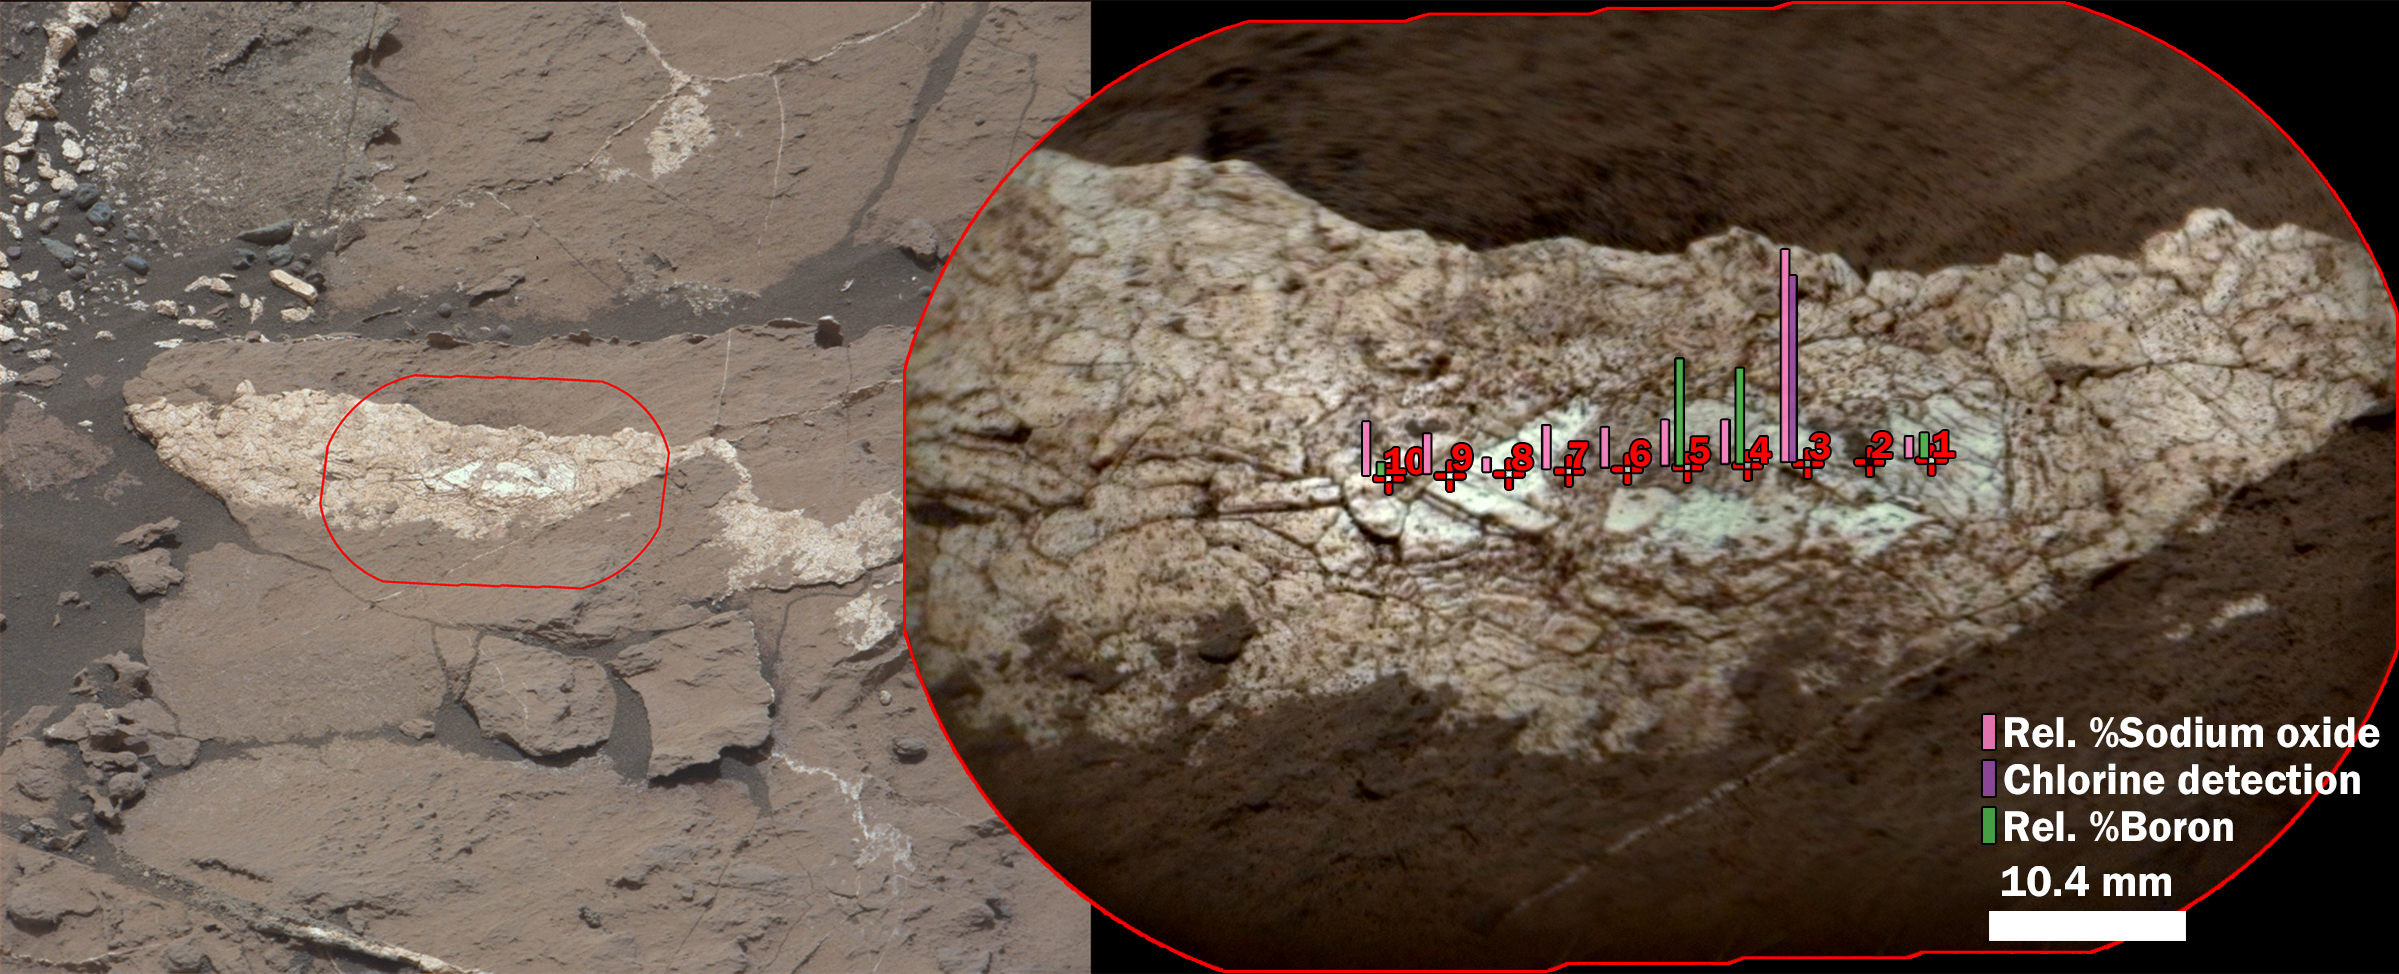

Boron, Sodium and Chlorine in Mineral Vein ‘Diyogha,’ Mars

Examination of a calcium sulfate vein called “Diyogha” by the Chemical and Camera (ChemCam) instrument on NASA’s Curiosity Mars rover found boron, sodium and chlorine.

At left, an image from Curiosity’s Mast Camera (Mastcam) shows the context of the pale vein in mudstone of the Murray formation on lower Mount Sharp. A red outline marks the area included in a magnified view, at right, from ChemCam’s remote micro-imager. The magnified view is annotated with indicators of boron, sodium and chlorine content detected by ChemCam at individual points hit with the instrument’s laser.

Targets such as Diyogha indicate that the calcium sulfate veins in the Murray bedrock may have a source that is rich in evaporite minerals. Boron, chlorine and sodium all can be present in evaporites. Diyogha was examined on Sept. 7, 2016, during the 1,454th Martian day, or sol, of Curiosity’s work on Mars.

The scale bar for the inset is 10.4 millimeters, or about 0.41 inch. The ChemCam image is enhanced with color information from Mastcam. The vein is whiter in the middle due to the dust being blown away by impact of the laser. Point 2 hits a pebble and not the sulfate vein, so its chemistry is not included on the figure.

Presented at the 2016 AGU Fall Meeting on Dec. 13. in San Francisco, CA.

Mastcam and ChemCam are two of 10 instruments in Curiosity’s science payload. Malin Space Science Systems, San Diego, developed and operates Mastcam. The U.S. Department of Energy’s Los Alamos National Laboratory, in Los Alamos, New Mexico, developed ChemCam in partnership with scientists and engineers funded by the French national space agency (CNES), the University of Toulouse and the French national research agency (CNRS). More information about ChemCam is available at http://www.msl-chemcam.com/.

NASA’s Jet Propulsion Laboratory, a division of Caltech in Pasadena, California, manages the Mars Science Laboratory Project and Mars Reconnaissance Orbiter Project for NASA’s Science Mission Directorate, Washington.

Credit: NASA/JPL-Caltech/MSSS/LANL/CNES/IRAP/LPGNantes/CNRS/IAS